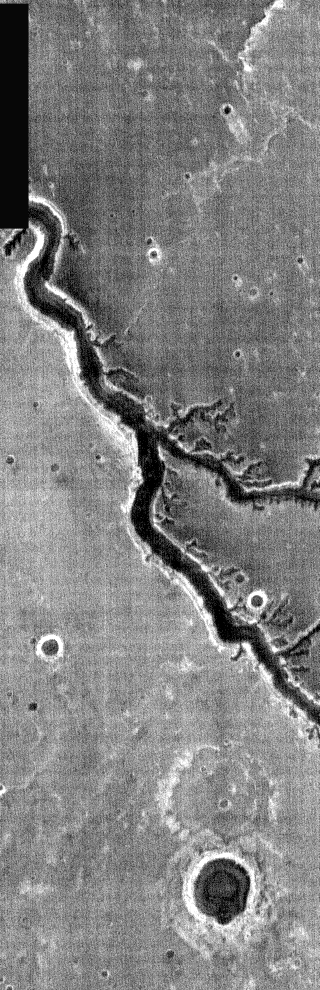

Nirgal Vallis Nighttime IR

This nighttime IR image is of Nirgal Vallis, a long fluvial channel that flows south (towards top of image) into the margin of Argyre Basin.

NOTE: in nighttime images North is to the bottom of the image.

Image information: IR instrument. Latitude -28.4, Longitude 317.6 East (42.4 West). 100 meter/pixel resolution.

Note: this THEMIS visual image has not been radiometrically nor geometrically calibrated for this preliminary release. An empirical correction has been performed to remove instrumental effects. A linear shift has been applied in the cross-track and down-track direction to approximate spacecraft and planetary motion. Fully calibrated and geometrically projected images will be released through the Planetary Data System in accordance with Project policies at a later time.

NASA’s Jet Propulsion Laboratory manages the 2001 Mars Odyssey mission for NASA’s Office of Space Science, Washington, D.C. The Thermal Emission Imaging System (THEMIS) was developed by Arizona State University, Tempe, in collaboration with Raytheon Santa Barbara Remote Sensing. The THEMIS investigation is led by Dr. Philip Christensen at Arizona State University. Lockheed Martin Astronautics, Denver, is the prime contractor for the Odyssey project, and developed and built the orbiter. Mission operations are conducted jointly from Lockheed Martin and from JPL, a division of the California Institute of Technology in Pasadena.

Credit: NASA/JPL/Arizona State University